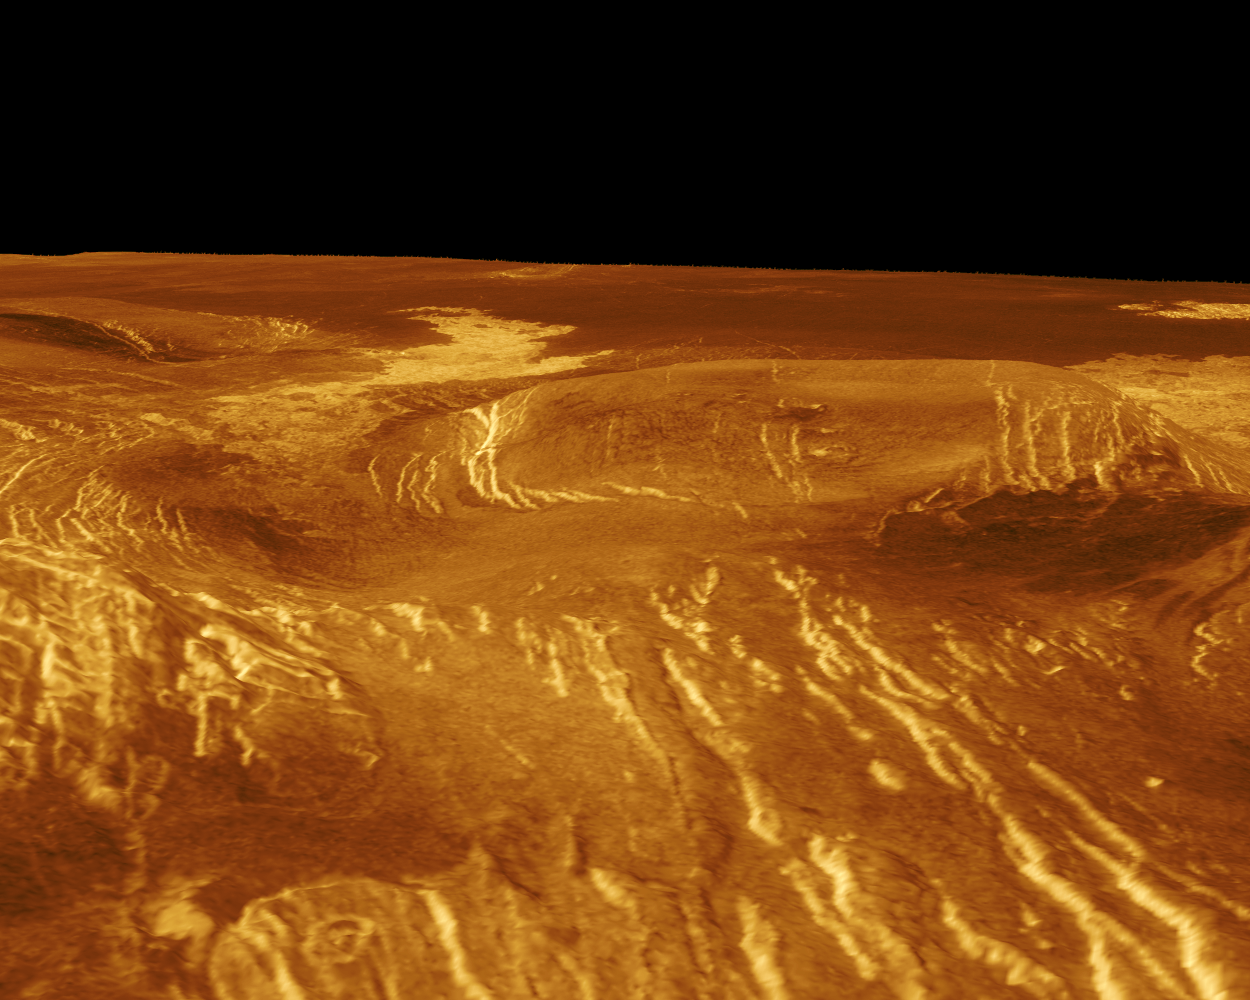

Venus – 3-D Perspective View of Idem-Kuva

A corona is displayed in this computer-simulated view of the surface of Venus. The viewpoint is located 150 kilometers (93 miles) north of Gula Mons at a height of 1.6 kilometers (1 mile) above the corona. The corona has a diameter of 97 kilometers (60 miles). The proposed name for the corona is Idem-Kuva, a Finno-Ugraic harvest spirit. Lava flows extend for hundreds of kilometers across the fractured plains shown in the background. The viewpoint is to the north with Gula Mons to the south. Magellan synthetic aperture radar data is combined with radar altimetry to produce a three-dimensional map of the surface. Rays cast in a computer intersect the surface to create a three-dimensional perspective view. Simulated color and a digital elevation map developed by the U.S. Geological Survey are used to enhance small-scale structure. The simulated hues are based on color images recorded by the Soviet Venera 13 and 124 spacecraft. The image was produced at the JPL Multimission Image Processing Laboratory and is a single frame from a video released at a March 5, 1991, JPL news conference.

Credit: NASA/JPL